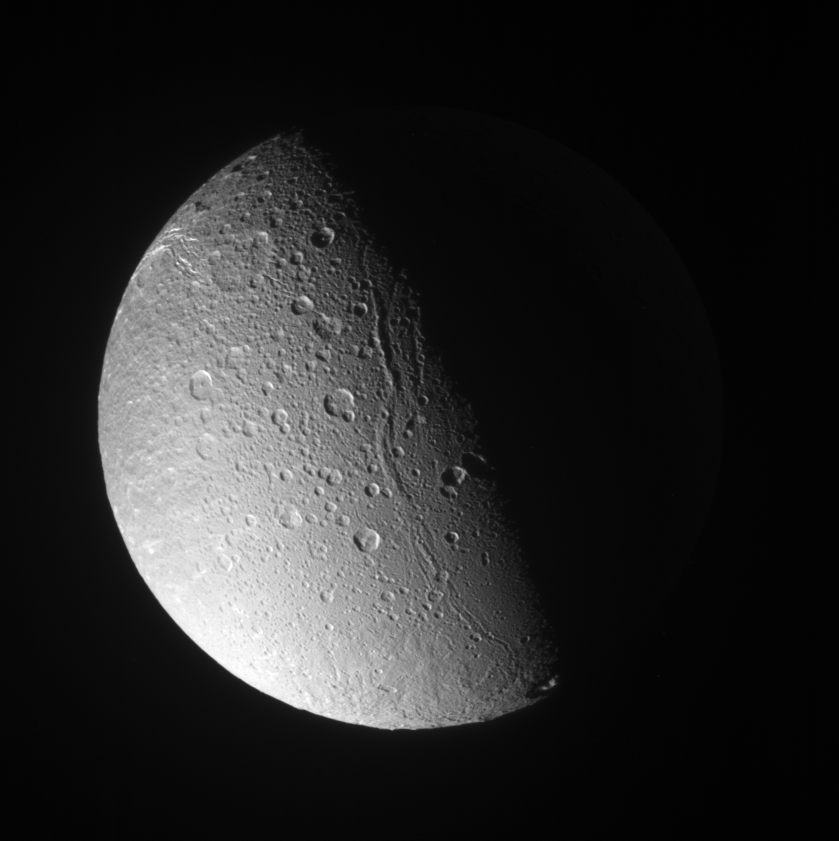

Shadows on Ice

Canyons and mountain peaks snake along the terminator on the crater-covered, icy moon Dione. With the Sun at a low angle on their local horizon, the line of mountain ridges above center casts shadows toward the east.

Sunlit terrain seen here is on the anti-Saturn hemisphere of Dione (1,126 kilometers, or 700 miles across) — the side that always faces away from Saturn. North is up.

The image was taken in visible light with the Cassini spacecraft narrow-angle camera on Dec. 15, 2006 at a distance of approximately 299,000 kilometers (186,000 miles) from Dione and at a Sun-Dione-spacecraft, or phase, angle of 81 degrees. Image scale is 2 kilometers (1 mile) per pixel.

The Cassini-Huygens mission is a cooperative project of NASA, the European Space Agency and the Italian Space Agency. The Jet Propulsion Laboratory, a division of the California Institute of Technology in Pasadena, manages the mission for NASA’s Science Mission Directorate, Washington, D.C. The Cassini orbiter and its two onboard cameras were designed, developed and assembled at JPL. The imaging operations center is based at the Space Science Institute in Boulder, Colo.

Credit: NASA/JPL/Space Science Institute